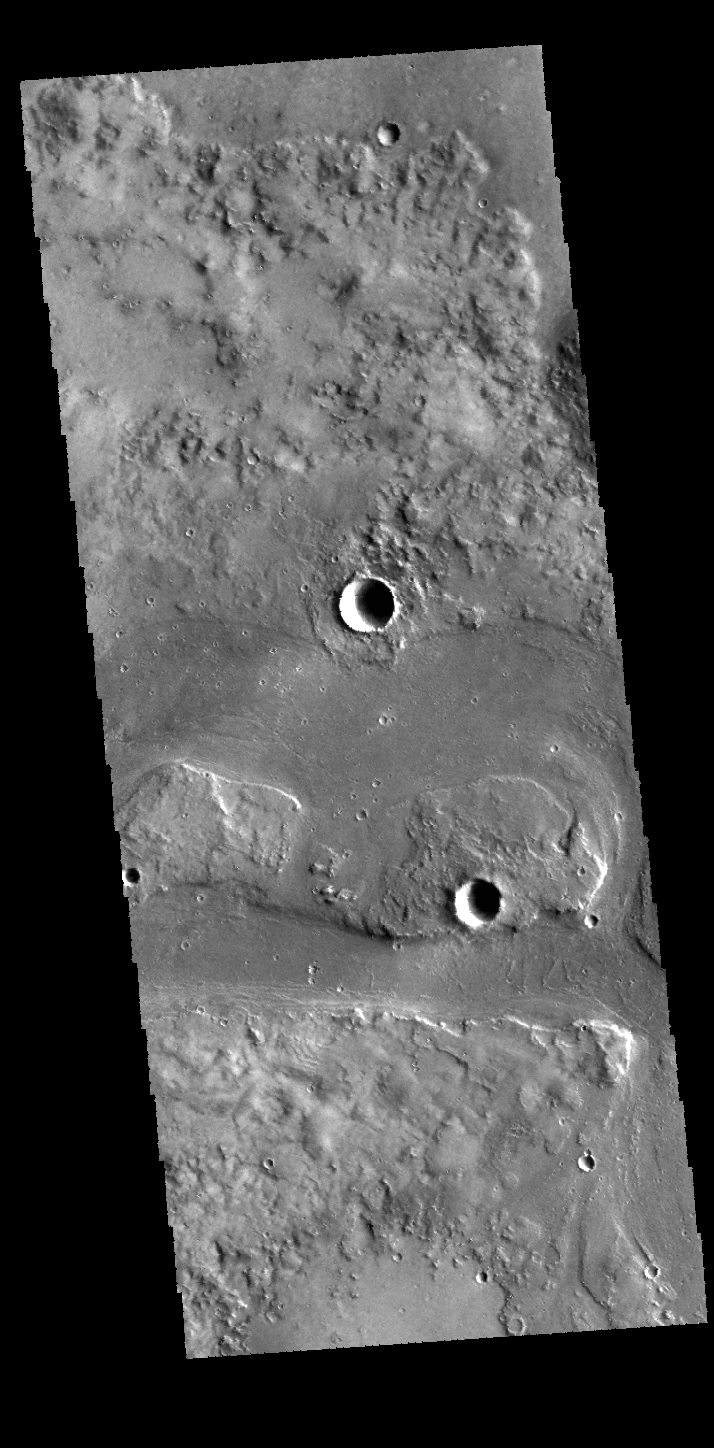

Granicus Valles

Today’s VIS image shows a portion of Granicus Valles. This channel system is located west of Elysium Mons and likely was created by both lava and water flow related to the Elysium Mons volcanic complex.

Credit: NASA/JPL-Caltech/ASU